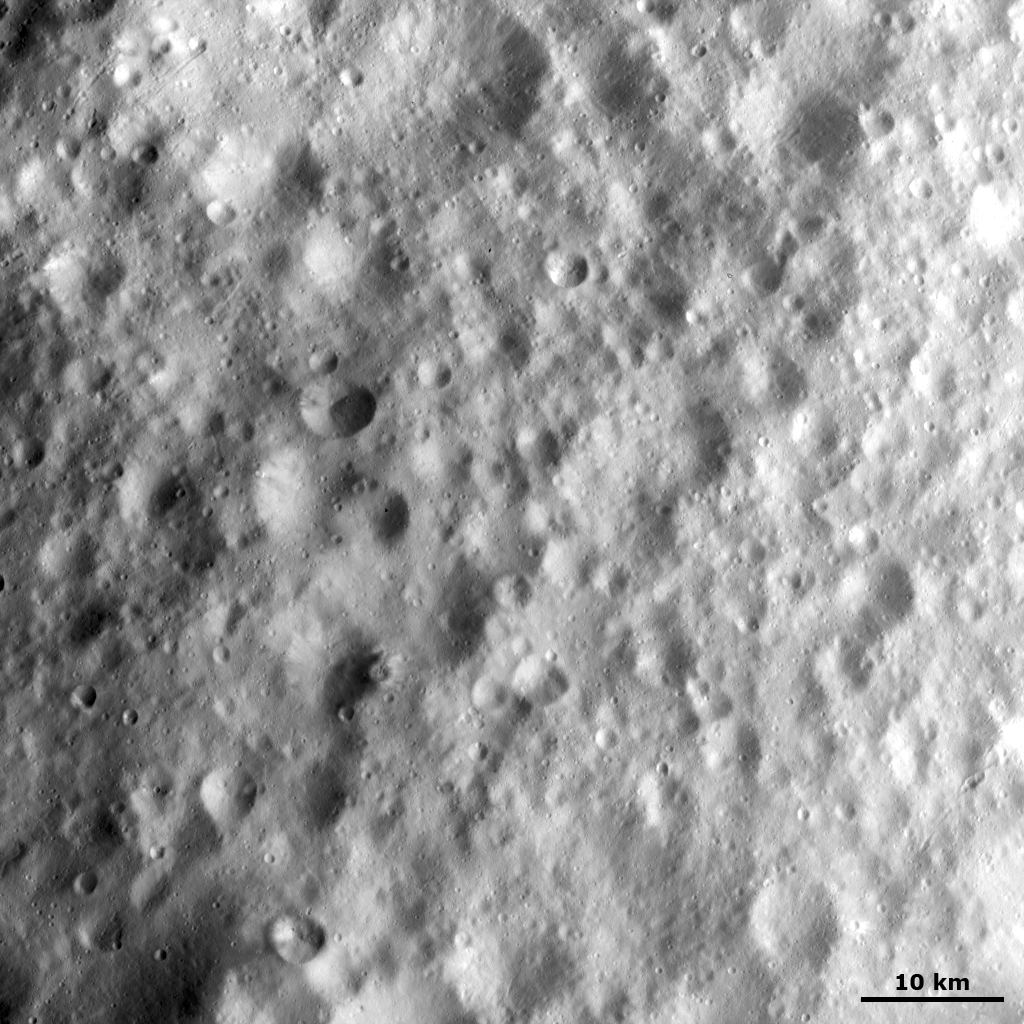

Cratered Terrain in Vesta’s Equatorial Region

This Dawn FC (framing camera) image shows heavily cratered terrain in Vesta’s equatorial region. The craters have a wide range of sizes and have many different forms, which include fresh, degraded and some that are barely visible because they are so degraded. Generally, it can be assumed that fresh craters are younger than degraded craters and that the barely visible craters are the oldest. A crater roughly 7 kilometer (4 mile) in diameter, offset from the center of the image, has some dark material slumping from its rim towards its center. There are many narrow linear grooves running diagonally across the image. These grooves are less than 1 kilometer (0.6 mile) in width.

This image is located in Vesta’s Lucaria Tholus quadrangle and the center of the image is 10.1 degrees north latitude, 94.1 degrees east longitude. NASA’s Dawn spacecraft obtained this image with its framing camera on Oct. 23, 2011. This image was taken through the camera’s clear filter. The distance to the surface of Vesta is 700 kilometers (435 miles) and the image has a resolution of about 70 meters (230 feet) per pixel. This image was acquired during the HAMO (high-altitude mapping orbit) phase of the mission.

The Dawn mission to Vesta and Ceres is managed by NASA’s Jet Propulsion Laboratory, a division of the California Institute of Technology in Pasadena, for NASA’s Science Mission Directorate, Washington. UCLA is responsible for overall Dawn mission science. The Dawn framing cameras have been developed and built under the leadership of the Max Planck Institute for Solar System Research, Katlenburg-Lindau, Germany, with significant contributions by DLR German Aerospace Center, Institute of Planetary Research, Berlin, and in coordination with the Institute of Computer and Communication Network Engineering, Braunschweig. The framing camera project is funded by the Max Planck Society, DLR, and NASA/JPL.

Credit: NASA/JPL-Caltech/UCLA/MPS/DLR/IDA